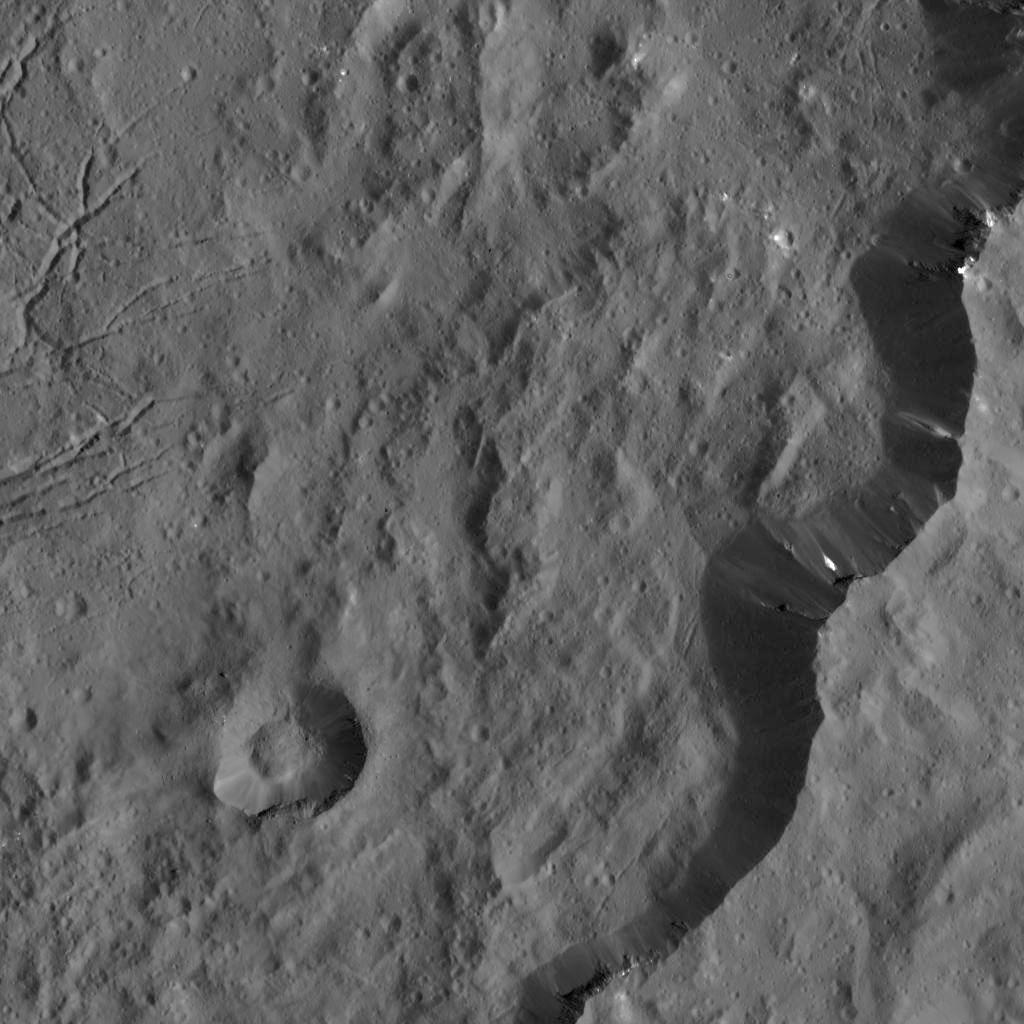

Dawn LAMO Image 10

This view from NASA’s Dawn spacecraft captures the southeast rim of Dantu Crater. Bright material can be seen in some places along the walls. A network of fractures in the crater floor is visible at upper right. Dawn previously imaged the whole of Dantu from a higher-altitude mapping orbit (see PIA19993).

The image is centered at approximately 20 degrees north latitude, 142 degrees east longitude. Dawn captured the scene on Dec. 20, 2015 from its low-altitude mapping orbit (LAMO), at an approximate altitude of 240 miles (385 kilometers) above Ceres. The image resolution is 120 feet (35 meters) per pixel.

Dawn’s mission is managed by JPL for NASA’s Science Mission Directorate in Washington. Dawn is a project of the directorate’s Discovery Program, managed by NASA’s Marshall Space Flight Center in Huntsville, Alabama. UCLA is responsible for overall Dawn mission science. Orbital ATK, Inc., in Dulles, Virginia, designed and built the spacecraft. The German Aerospace Center, the Max Planck Institute for Solar System Research, the Italian Space Agency and the Italian National Astrophysical Institute are international partners on the mission team.

Credit: NASA/JPL-Caltech/UCLA/MPS/DLR/IDA